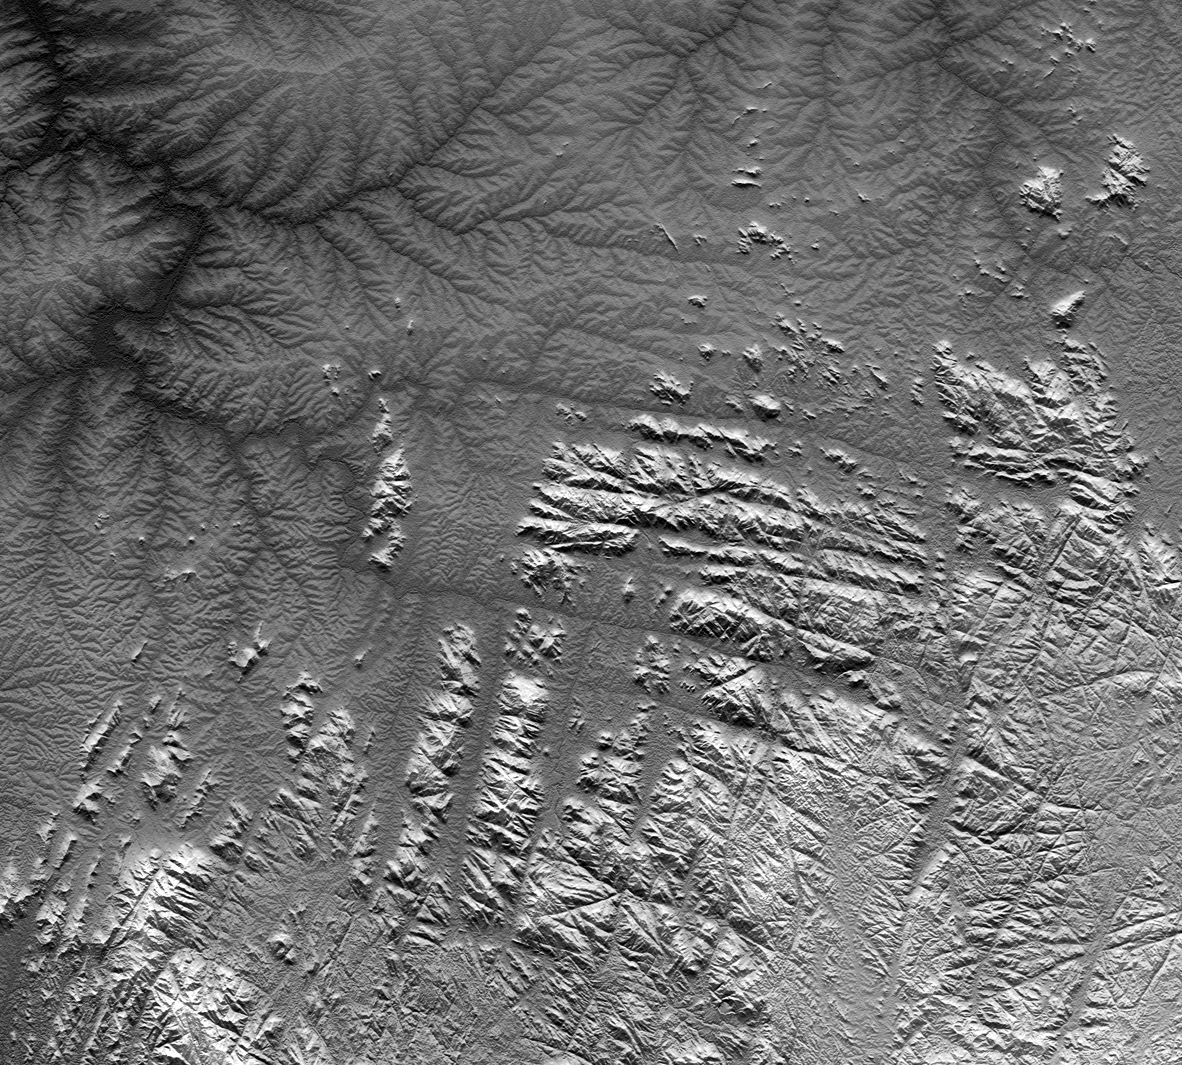

Gotel Mountains, Nigeria and Cameroon, SRTM Shaded Relief plus Height as Brightness

River drainage patterns provide clues to the rock types and erosional processes involved in landscape evolution. Here in the Gotel Mountains along the border between Nigeria and Cameroon two distinct and highly contrasting patterns are evident. The lowlands in the northern and northwestern parts of the scene exhibit “dendritic” patterns, while the highlands in the southern and southeastern parts of the scene show “rectangular” and other linear drainage patterns.

Dendritic drainage patterns appear almost random. Moving upstream, streams split into smaller and smaller channels, with finer and finer spacing, and they show little preference for map orientation other than to complete the pattern. In contrast, rectangular and other linear drainage patterns show a distinct preference for certain orientations in map view. In this scene, the two major preferred orientations are rotated slightly clockwise of north-south and east-west.

Linear drainage patterns usually match the cracking patterns that can occur in relatively hard rocks, including igneous rocks such as granite and basalt. Stream erosion typically follows such lines of weakness in these hard rocks. Meanwhile, the randomness of dendritic patterns indicates that no such cracks nor any other geologic structure controls the erosion where that pattern occurs.

Given the above, the topographic pattern in this scene appears to tell us the following about the geology of this location. The lowlands are composed of poorly consolidated (relatively soft) rocks or sediments that are at least 100 meters (330 feet) thick and are “massive” (uniform, with no prominent layering at the observed scale). The randomness of the dendritic patterns further indicates that stream erosion is the only significant dynamic process altering the lowland landscape. Forces such as volcanism and tectonics are not altering these landforms.

Meanwhile, the neighboring highlands are composed of crystalline rocks, such as granite, that are very hard (generally resistant to erosion) and probably very old. Sometime through their history these rocks cracked, perhaps when they cooled, perhaps under tectonic stress, or perhaps when pressure upon them was relieved when they were unearthed by erosion. Now at the surface, these cracks are zones of weakness as these hard rocks otherwise resist stream erosion.

But while the topographic data gives clues, it does not always provide definitive answers. Are the lowlands made up of soft sediments washed in from elsewhere or are they simply rocks “softened” by weathering (disintegration into sand) in place over time. If the latter, might they in fact have been granite also? The two patterns interfinger geographically, suggesting that the rugged highlands may be evolving into the dendritic lowlands. Weathering products (loose sands) tend to accumulate in place in low relief terrain because erosion there is slow to remove them. Also, granites are typically “massive” and cracking patterns vanish when the rocks disintegrate. The topographic data indeed provide thought provoking evidence, but definitive answers will require fieldwork or other additional evidence.

This image was created directly from an SRTM elevation model. A shade image was derived by computing topographic slope in the north-south direction. Northern slopes appear bright and southern slopes appear dark. The shade image was then merged with a height-as-brightness image, which helps clarify the continuity of the drainage networks.

Elevation data used in this image was acquired by the Shuttle Radar Topography Mission (SRTM) aboard the Space Shuttle Endeavour, launched on February 11, 2000. SRTM used the same radar instrument that comprised the Spaceborne Imaging Radar-C/X-Band Synthetic Aperture Radar (SIR-C/X-SAR) that flew twice on the Space Shuttle Endeavour in 1994. SRTM was designed to collect three-dimensional measurements of the Earth’s surface. To collect the 3-D data, engineers added a 60-meter-long (200-foot) mast, installed additional C-band and X-band antennas, and improved tracking and navigation devices. The mission is a cooperative project between the National Aeronautics and Space Administration (NASA), the National Geospatial-Intelligence Agency (NGA) of the U.S. Department of Defense (DoD), and the German and Italian space agencies. It is managed by NASA’s Jet Propulsion Laboratory, Pasadena, Calif., for NASA’s Earth Science Enterprise, Washington, D.C.

Size: 144.8 kilometers (89.8 miles) by 131.5 kilometers (81.5 miles)
Location: 7 degrees North latitude, 10 degrees East longitude
Orientation: North toward the top
Image Data: SRTM elevation shaded plus height-as-brightness
Date Acquired: February 2000

Credit: NASA/JPL/NIMA